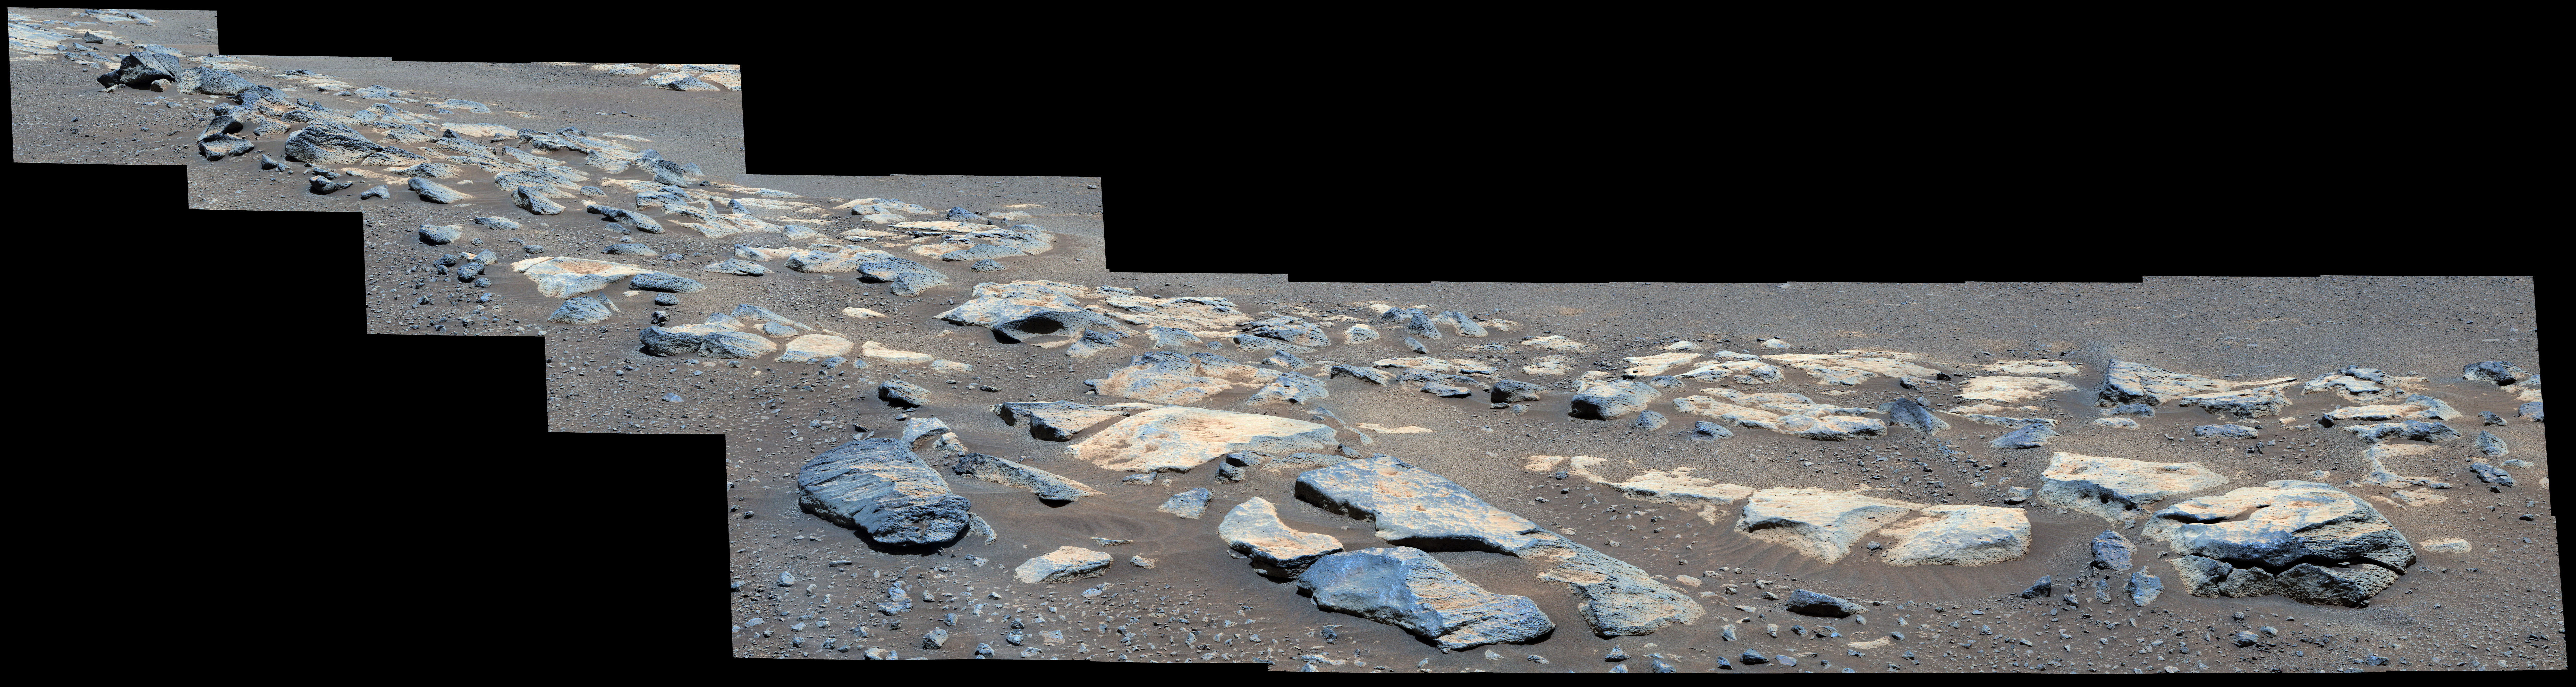

Malamaire View of Citadelle Area

Figure 1, Enhanced color

Figure 2, Natural color

Figure 3, Anaglyph

Figure 4, Anaglyph

This mosaic image (composed of multiple individual images taken by NASA’s Perseverance rover) shows a rock outcrop in the area nicknamed “Citadelle” on the floor of Mars’ Jezero Crater. The mosaic image has been nicknamed “Malamaire” by the rover team and includes a block of rock called “Rochette” (after “La Rochette,” a small town in north-central France whose name also translates to “little rock”). Perseverance successfully collected its first two rock samples from Rochette in early September 2021. An annotated version of this panorama shows the location of Rochette.

The images in the mosaic were taken by the Mastcam-Z instrument on the 180th sol (Martian day) of the rover’s mission. One version (Figure 1) is presented in enhanced color to exaggerate the subtle red, green, and blue color differences among the materials in this scene. Another version (Figure 2) is presented in natural color to simulate the approximate view that we would see with our own eyes if we were there. Additional versions (Figures 3 and 4) combine images from the left and right Mastcam-Z cameras into anaglyphs (for red-blue glasses) that simulate a 3D view of the scene.

A key objective for Perseverance’s mission on Mars is astrobiology, including the search for signs of ancient microbial life. The rover will characterize the planet’s geology and past climate, pave the way for human exploration of the Red Planet, and be the first mission to collect and cache Martian rock and regolith (broken rock and dust).

The Mars 2020 Perseverance mission is part of NASA’s Moon to Mars exploration approach, which includes Artemis missions to the Moon that will help prepare for human exploration of the Red Planet.

Subsequent NASA missions, in cooperation with ESA (European Space Agency), would send spacecraft to Mars to collect these sealed samples from the surface and return them to Earth for in-depth analysis.

NASA’s Jet Propulsion Laboratory in Southern California built and manages operations of the Mars 2020 Perseverance rover for NASA.

For more information about the mission, go to: https://mars.nasa.gov/mars2020

Arizona State University in Tempe leads the operations of the Mastcam-Z instrument, working in collaboration with Malin Space Science Systems in San Diego.

Credit: NASA/JPL-Caltech/ASU/MSSS